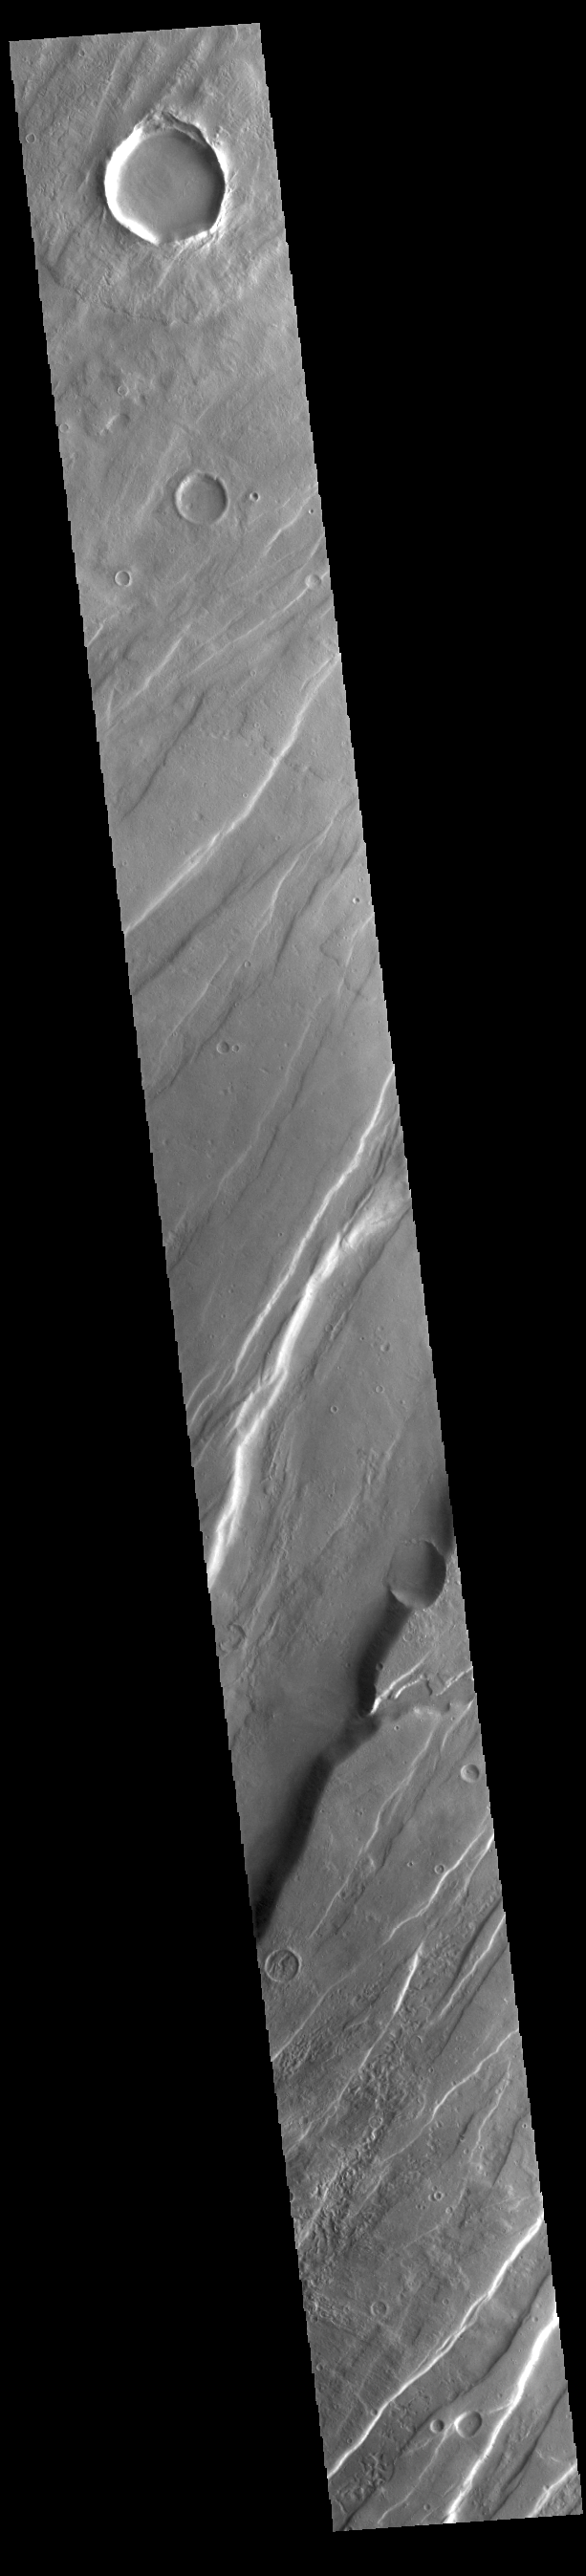

Tempe Fossae

Today’s VIS image is shows a portion of Tempe Fossae. The fossae are graben comprised of paired, parallel fractures with a down-dropped block of material between the fracture set. This morphology is created by extensional tectonic stresses. When large amounts of pressure or tension are applied to rocks on timescales that are fast enough that the rock cannot respond by deforming, the rock breaks along faults. In the case of a graben, two parallel faults are formed by extension of the crust and the rock in between the faults drops downward into the space created by the extension. Numerous sets of graben are visible in this THEMIS image, trending from north-northeast to south-southwest. Because the faults defining the graben are formed perpendicular to the direction of the applied stress, we know that extensional forces were pulling the crust apart in the north-northwest/south-southeast direction.

This fossae system is located in Tempe Terra, a complexly fractured region between Tharsis and Acidalia Planitia. The complete fossae system in almost 2000 km (1242 miles) long.

Credit: NASA/JPL-Caltech/ASU